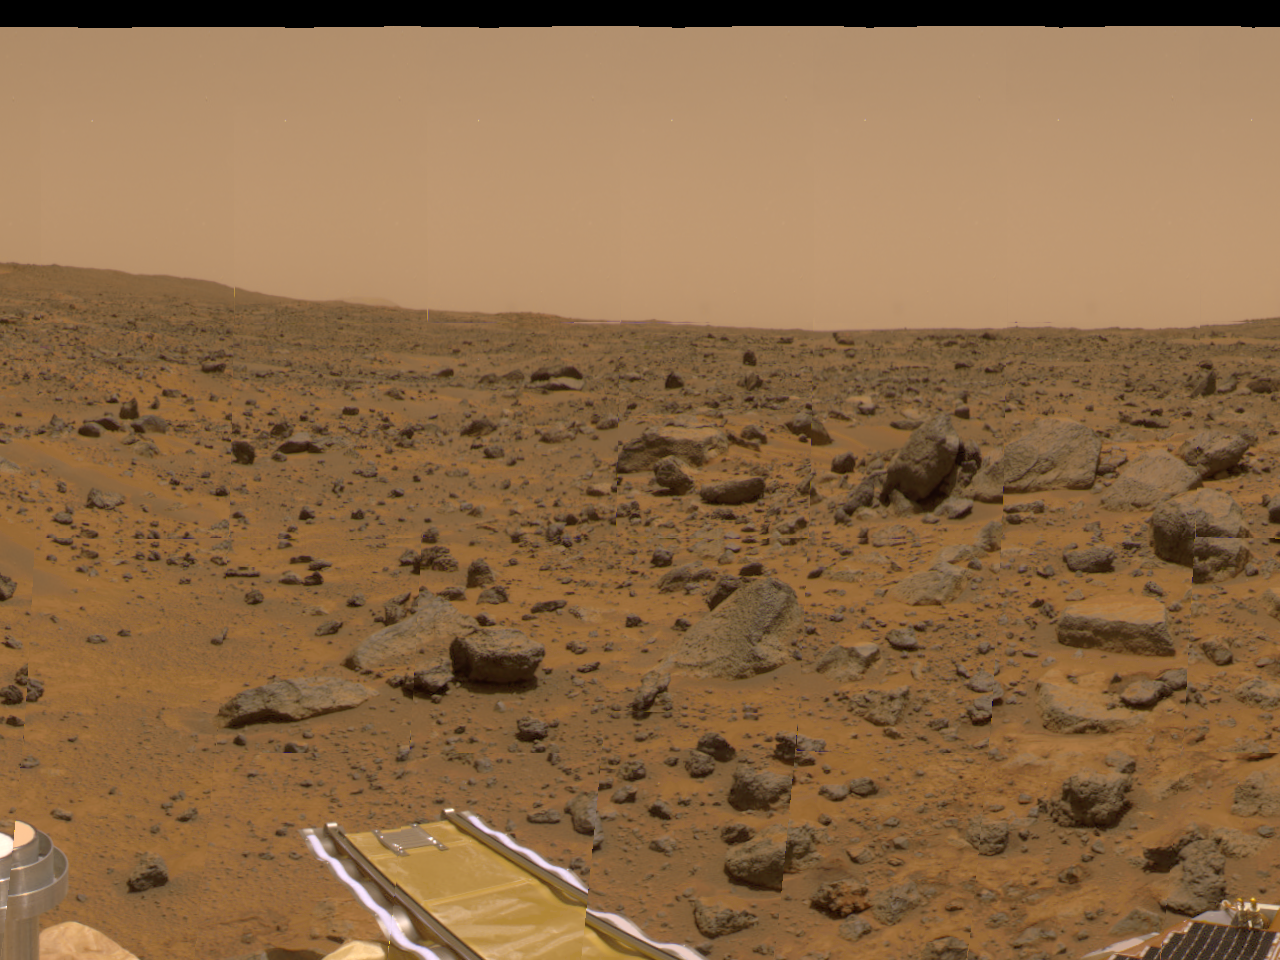

Forward Ramp Within 360-degree Panorama

This portion of the 360-degree gallery panorama shows Pathfinder’s forward ramp at center. The metallic object at lower left is a portion of the low-gain antenna. The rocks Wedge, Shark, Flat Top, and Half-Dome are at right. The image was taken by the Imager for Mars Pathfinder (IMP) over sols 8,9 and 10, using the red, green and blue filters.

Mars Pathfinder is the second in NASA’s Discovery program of low-cost spacecraft with highly focused science goals. The Jet Propulsion Laboratory, Pasadena, CA, developed and manages the Mars Pathfinder mission for NASA’s Office of Space Science, Washington, D.C. JPL is an operating division of the California Institute of Technology (Caltech). The Imager for Mars Pathfinder (IMP) was developed by the University of Arizona Lunar and Planetary Laboratory under contract to JPL. Peter Smith is the Principal Investigator.

Photojournal note: Sojourner spent 83 days of a planned seven-day mission exploring the Martian terrain, acquiring images, and taking chemical, atmospheric and other measurements. The final data transmission received from Pathfinder was at 10:23 UTC on September 27, 1997. Although mission managers tried to restore full communications during the following five months, the successful mission was terminated on March 10, 1998.

Credit: NASA/JPL